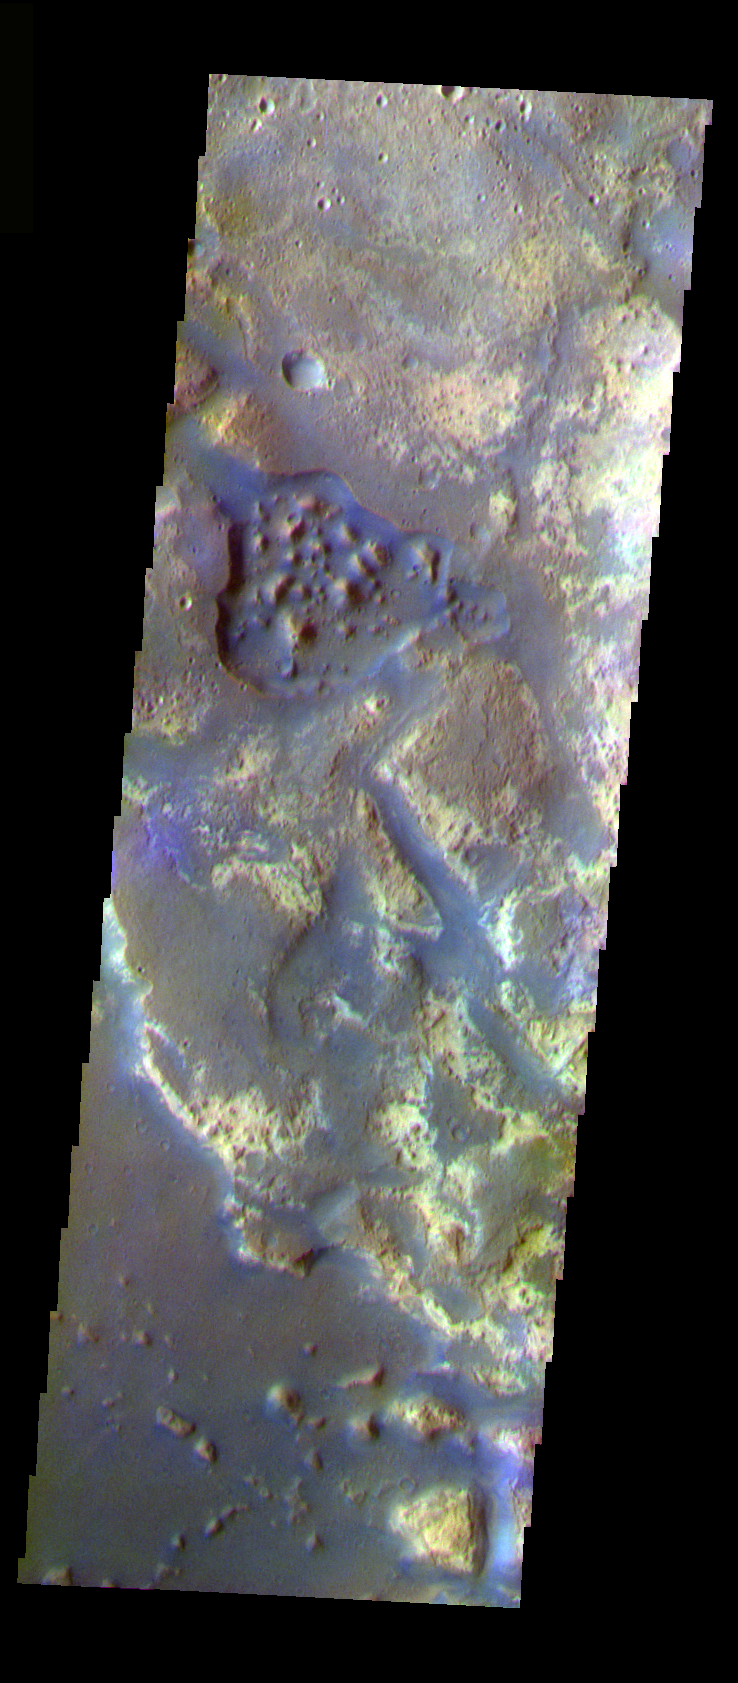

Downstream in Mawrth Valles

The THEMIS VIS camera is capable of capturing color images of the Martian surface using five different color filters. In this mode of operation, the spatial resolution and coverage of the image must be reduced to accommodate the additional data volume produced from using multiple filters. To make a color image, three of the five filter images (each in grayscale) are selected. Each is contrast enhanced and then converted to a red, green, or blue intensity image. These three images are then combined to produce a full color, single image. Because the THEMIS color filters don’t span the full range of colors seen by the human eye, a color THEMIS image does not represent true color. Also, because each single-filter image is contrast enhanced before inclusion in the three-color image, the apparent color variation of the scene is exaggerated. Nevertheless, the color variation that does appear is representative of some change in color, however subtle, in the actual scene. Note that the long edges of THEMIS color images typically contain color artifacts that do not represent surface variation.

This false color image is from further downstream in Mawrth Valles than yesterday’s image. The channel here is at the end of the vallis. This image was collected during the Northern Spring season.

Image information: VIS instrument. Latitude 26.7, Longitude 340.2 East (19.8 West). 37 meter/pixel resolution.

Note: this THEMIS visual image has not been radiometrically nor geometrically calibrated for this preliminary release. An empirical correction has been performed to remove instrumental effects. A linear shift has been applied in the cross-track and down-track direction to approximate spacecraft and planetary motion. Fully calibrated and geometrically projected images will be released through the Planetary Data System in accordance with Project policies at a later time.

NASA’s Jet Propulsion Laboratory manages the 2001 Mars Odyssey mission for NASA’s Office of Space Science, Washington, D.C. The Thermal Emission Imaging System (THEMIS) was developed by Arizona State University, Tempe, in collaboration with Raytheon Santa Barbara Remote Sensing. The THEMIS investigation is led by Dr. Philip Christensen at Arizona State University. Lockheed Martin Astronautics, Denver, is the prime contractor for the Odyssey project, and developed and built the orbiter. Mission operations are conducted jointly from Lockheed Martin and from JPL, a division of the California Institute of Technology in Pasadena.

Credit: NASA/JPL/Arizona State University